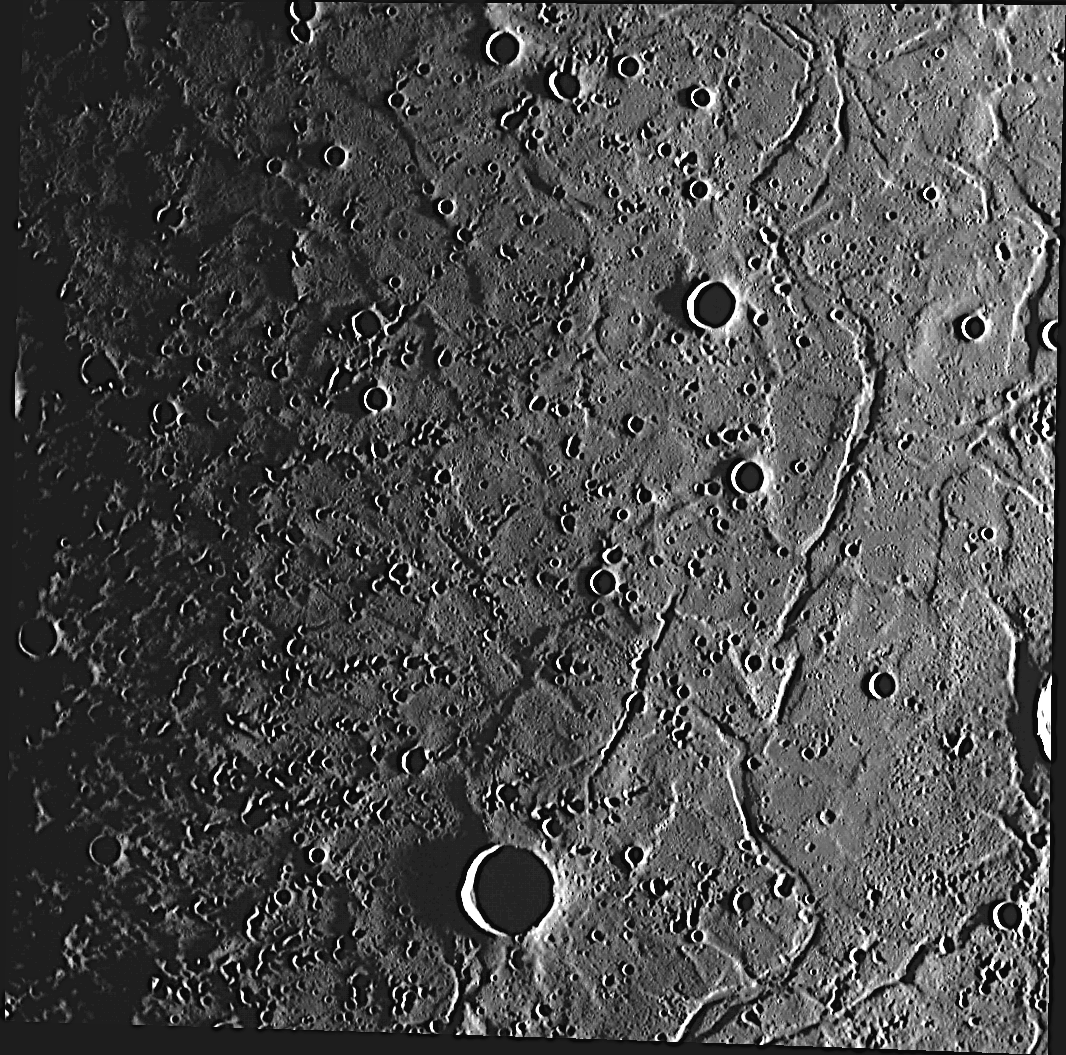

Crisscrossing Caloris

With Apollodorus and the center of Pantheon Fossae to the west, the 100-km-diameter crater Atget just beyond the lower left corner of this image, and graben crisscrossing everywhere, this small portion of the floor of the large Caloris basin has a lot going on. To unravel the complicated geologic relationships, MESSENGER team members are mapping the variety of tectonic features in the Caloris basin. In particular, the lighting of this image should aid that mapping effort in this region that previously was not extensively mapped.

This image was acquired as part of MDIS’s high-incidence-angle base map. The high-incidence-angle base map is a major mapping activity in MESSENGER’s extended mission and complements the surface morphology base map of MESSENGER’s primary mission that was acquired under generally more moderate incidence angles. High incidence angles, achieved when the Sun is near the horizon, result in long shadows that accentuate the small-scale topography of geologic features. The high-incidence-angle base map is being acquired with an average resolution of 200 meters/pixel.

Date acquired: October 11, 2012
Image Mission Elapsed Time (MET): 258456401
Image ID: 2745939
Instrument: Wide Angle Camera (WAC) of the Mercury Dual Imaging System (MDIS)
WAC filter: 7 (748 nanometers)
Center Latitude: 27.64°
Center Longitude: 171.8° E
Resolution: 242 meters/pixel
Scale: Image width is 250 kilometers (155 miles).
Incidence Angle: 86.9°
Emission Angle: 8.4°
Phase Angle: 95.3°

The MESSENGER spacecraft is the first ever to orbit the planet Mercury, and the spacecraft’s seven scientific instruments and radio science investigation are unraveling the history and evolution of the Solar System’s innermost planet. Visit the Why Mercury? section of this website to learn more about the key science questions that the MESSENGER mission is addressing. During the one-year primary mission, MDIS acquired 88,746 images and extensive other data sets. MESSENGER is now in a year-long extended mission, during which plans call for the acquisition of more than 80,000 additional images to support MESSENGER’s science goals.

These images are from MESSENGER, a NASA Discovery mission to conduct the first orbital study of the innermost planet, Mercury. For information regarding the use of images, see the MESSENGER image use policy.

Credit: NASA/Johns Hopkins University Applied Physics Laboratory/Carnegie Institution of Washington